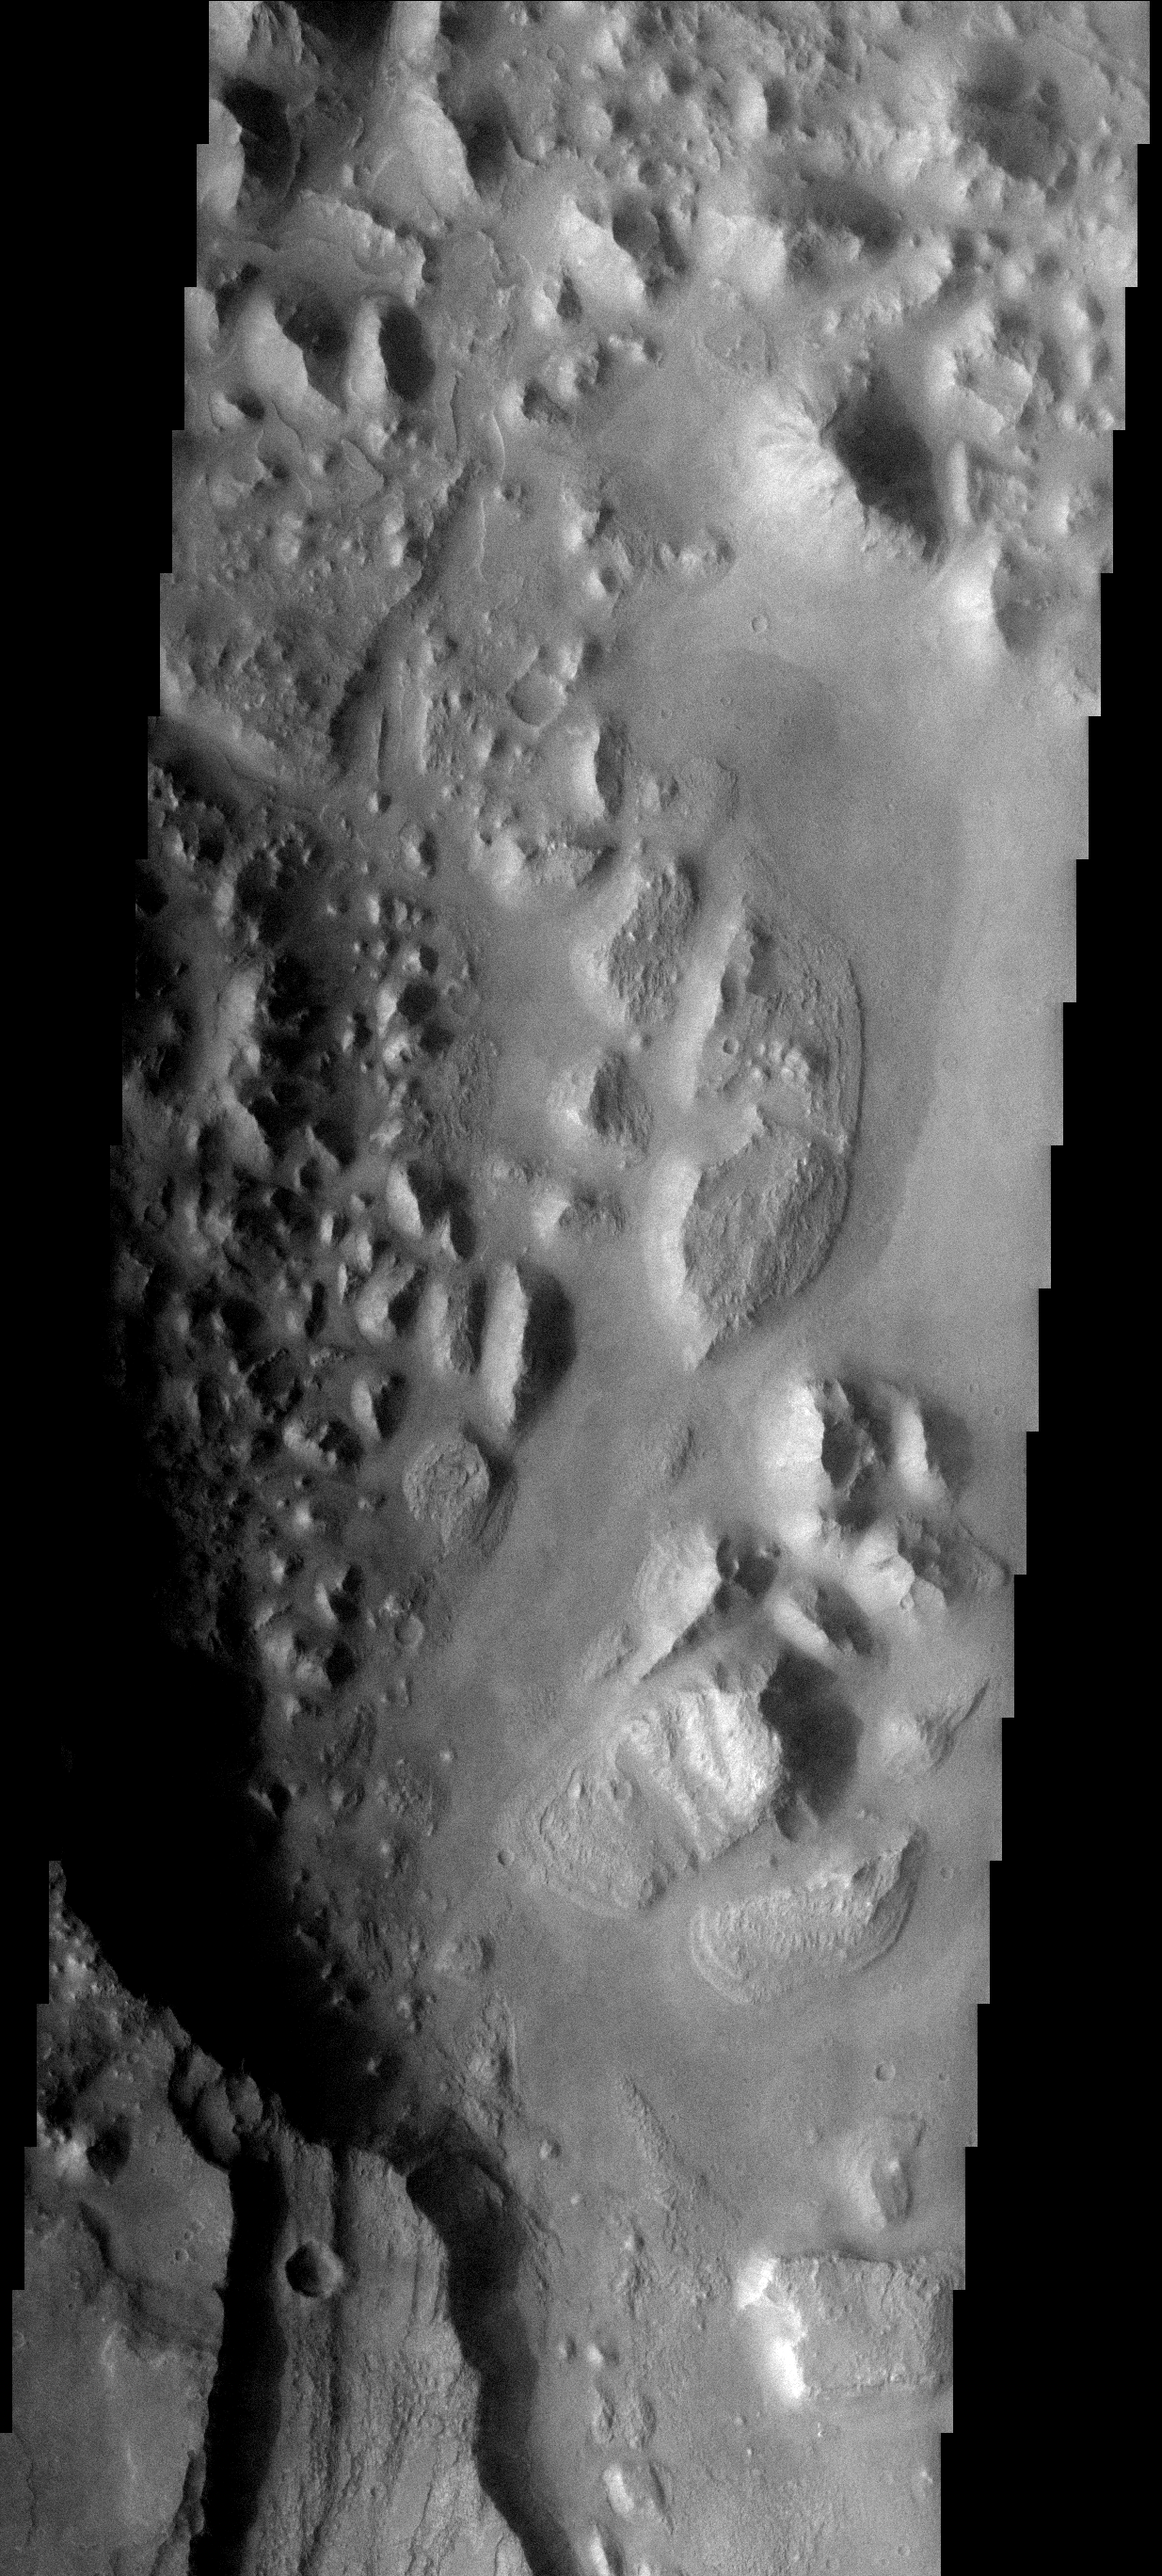

Aurorae Chaos

At the eastern end of Valles Marineris the terrain changes dramatically from broad chasms to immense regions of chaotic blocks. Most of the chaos regions contain channels which may be an indication of how the region formed.

Image information: VIS instrument. Latitude 0.0N, Longitude 0.0E. 0 meter/pixel resolution.

Please see the THEMIS Data Citation Note for details on crediting THEMIS images.

Note: this THEMIS visual image has not been radiometrically nor geometrically calibrated for this preliminary release. An empirical correction has been performed to remove instrumental effects. A linear shift has been applied in the cross-track and down-track direction to approximate spacecraft and planetary motion. Fully calibrated and geometrically projected images will be released through the Planetary Data System in accordance with Project policies at a later time.

NASA’s Jet Propulsion Laboratory manages the 2001 Mars Odyssey mission for NASA’s Office of Space Science, Washington, D.C. The Thermal Emission Imaging System (THEMIS) was developed by Arizona State University, Tempe, in collaboration with Raytheon Santa Barbara Remote Sensing. The THEMIS investigation is led by Dr. Philip Christensen at Arizona State University. Lockheed Martin Astronautics, Denver, is the prime contractor for the Odyssey project, and developed and built the orbiter. Mission operations are conducted jointly from Lockheed Martin and from JPL, a division of the California Institute of Technology in Pasadena.

Credit: NASA/JPL/ASU